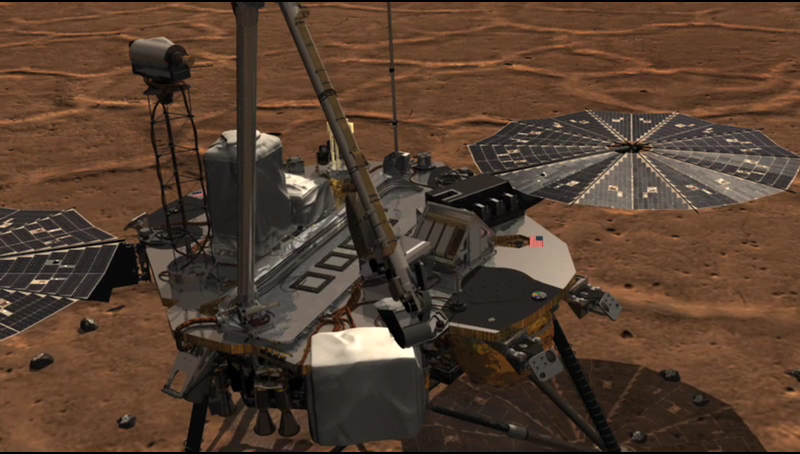

TEGA Sample Delivery and Analysis (Animation)

This animation shows NASA’s Phoenix Lander’s Robotic Arm scoop delivering a sample to the Thermal and Evolved-Gas Analyzer (TEGA) and how samples are analyzed within the instrument.

TEGA has eight tiny ovens for measuring constituents in the atmosphere and in the soil, including possible organic constituents and the melting point of ice.

The scoop drops soil onto a fine mesh screen between TEGA’s open doors. Some soil passes through the screen, which vibrates, into the throat of a funnel, where a spinning device called the ‘whirligig’ aids delivery into one half of a tiny oven. The soil sample is represented here by the white chip. The filled oven half then rotates and mates with the other oven half, closing the complete oven so sample heating can begin. The purple coil in this animation is the spring that moves the oven halves together.

Heating occurs at successively higher temperatures over several days. The energy required to heat the sample is measured to discover its thermal properties. Gases driven off during sample heating pass through tubing to the mass spectrometer for analysis.

Note that the exterior doors above the screen never close after sample delivery.

The Phoenix Mission is led by the University of Arizona, Tucson, on behalf of NASA. Project management of the mission is by NASA’s Jet Propulsion Laboratory, Pasadena, Calif. Spacecraft development is by Lockheed Martin Space Systems, Denver.

Photojournal Note: As planned, the Phoenix lander, which landed May 25, 2008 23:53 UTC, ended communications in November 2008, about six months after landing, when its solar panels ceased operating in the dark Martian winter.

Credit: NASA/JPL/Solar System Visualization Project